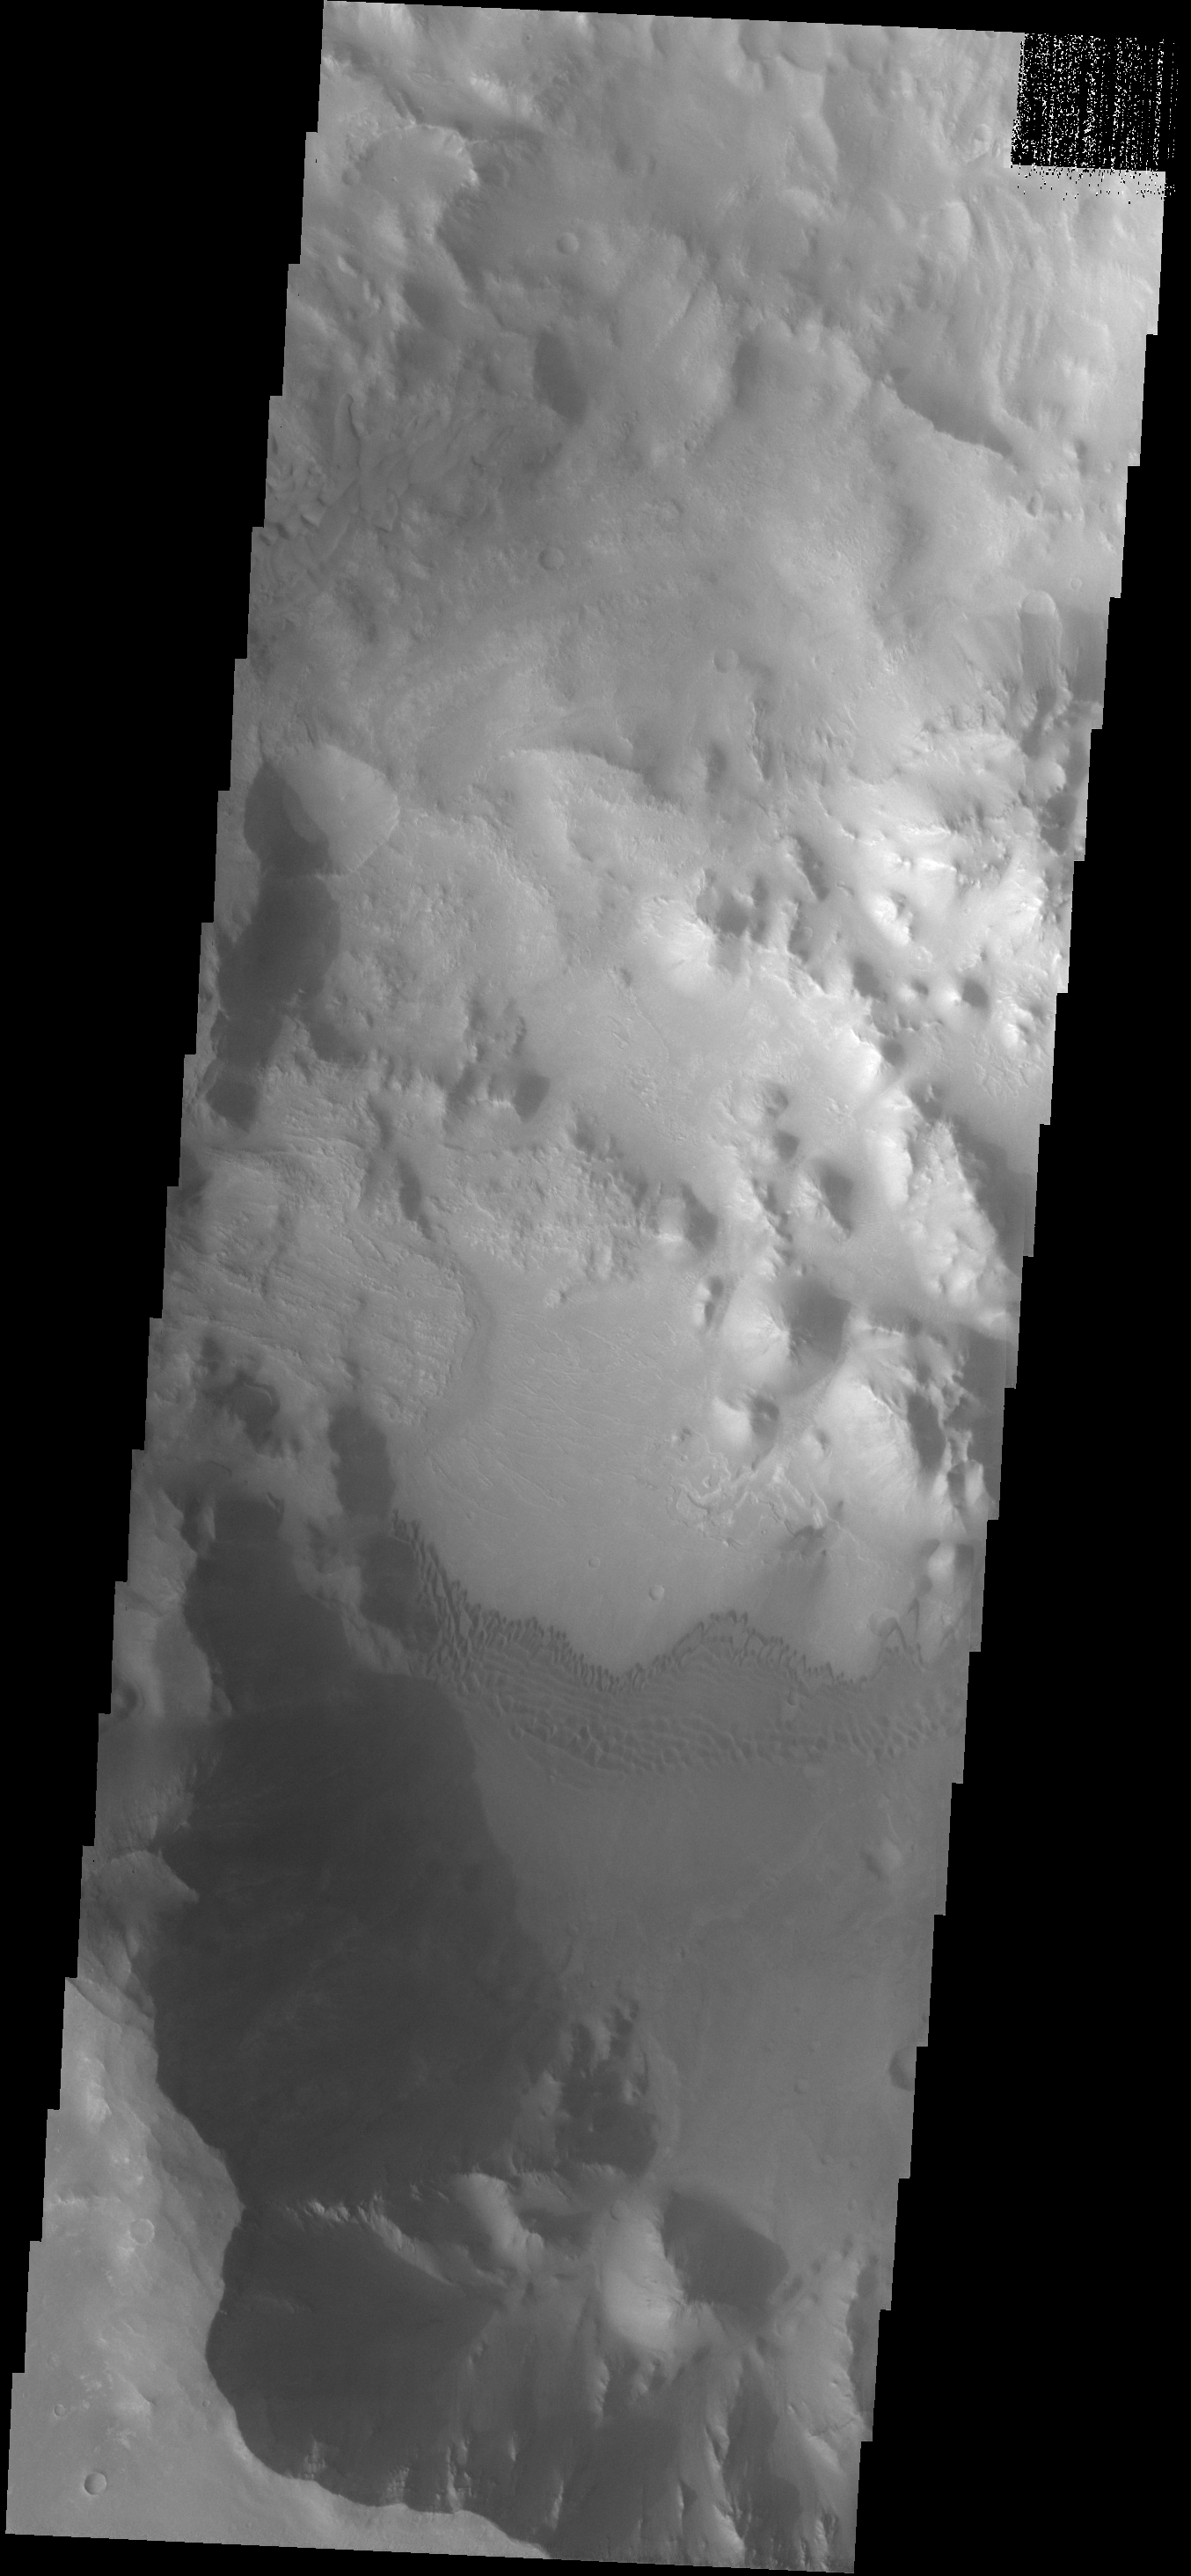

Dunes

This dune field is located on the floor of a crater located southeast of Mutch Crater.

Image information: VIS instrument. Latitude 3.1S, Longitude 307.5E. 17 meter/pixel resolution.

Note: this THEMIS visual image has not been radiometrically nor geometrically calibrated for this preliminary release. An empirical correction has been performed to remove instrumental effects. A linear shift has been applied in the cross-track and down-track direction to approximate spacecraft and planetary motion. Fully calibrated and geometrically projected images will be released through the Planetary Data System in accordance with Project policies at a later time.

NASA’s Jet Propulsion Laboratory manages the 2001 Mars Odyssey mission for NASA’s Office of Space Science, Washington, D.C. The Thermal Emission Imaging System (THEMIS) was developed by Arizona State University, Tempe, in collaboration with Raytheon Santa Barbara Remote Sensing. The THEMIS investigation is led by Dr. Philip Christensen at Arizona State University. Lockheed Martin Astronautics, Denver, is the prime contractor for the Odyssey project, and developed and built the orbiter. Mission operations are conducted jointly from Lockheed Martin and from JPL, a division of the California Institute of Technology in Pasadena.

Credit: NASA/JPL/ASU